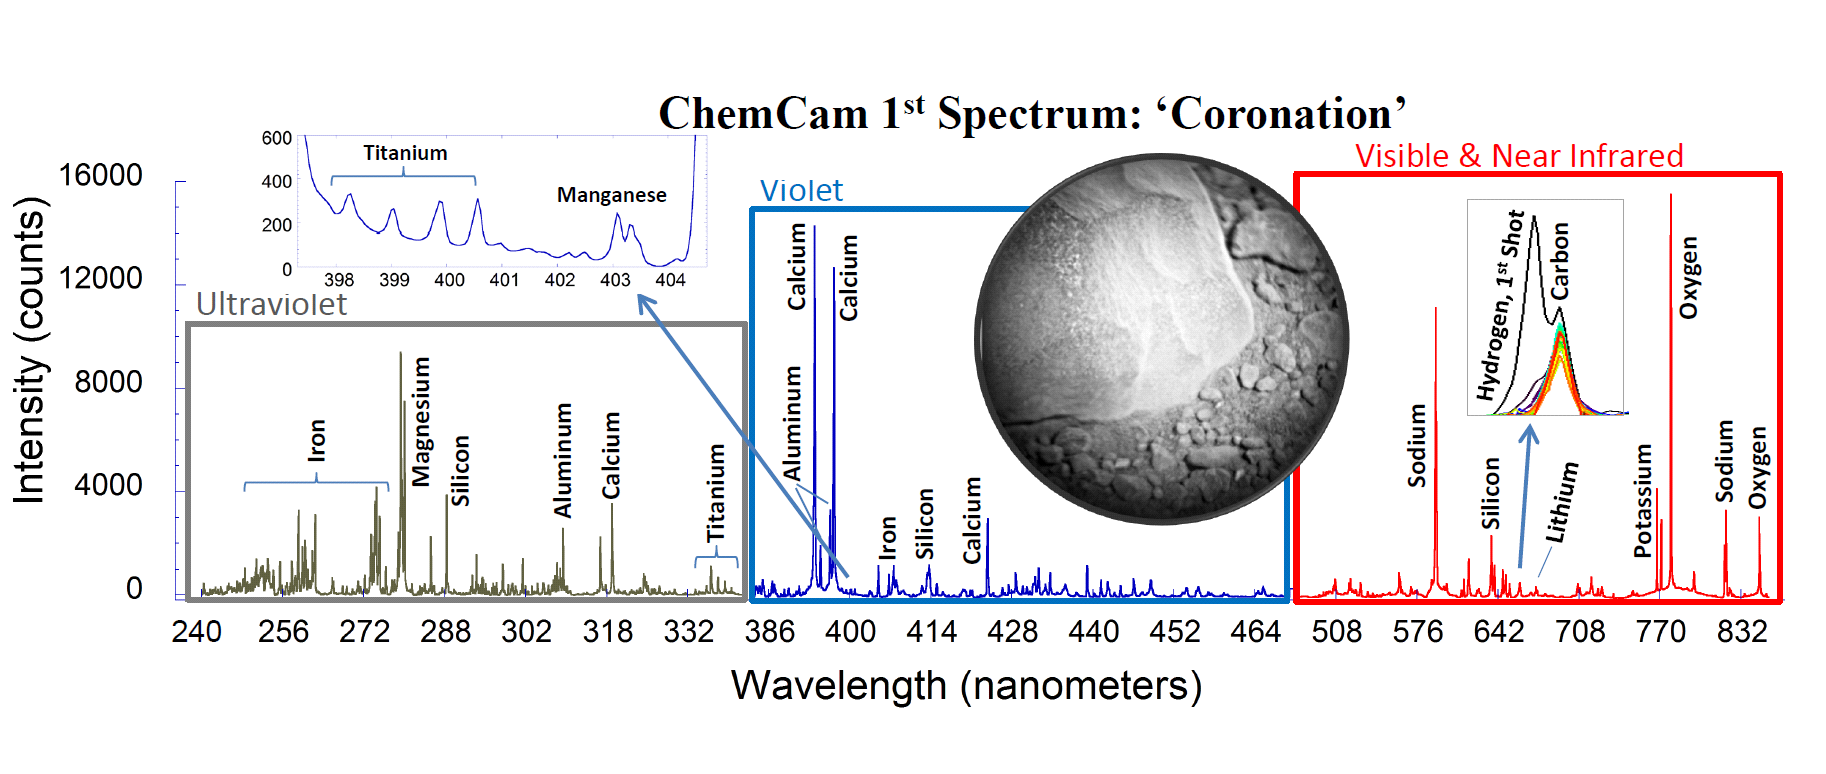

Coronation’s Chemicals

This is the first laser spectrum from the Chemistry and Camera (ChemCam) instrument on NASA’s Curiosity rover, sent back from Mars on August 19, 2012. The plot shows emission lines from different elements present in the target, a rock near the rover’s landing site dubbed “Coronation” (see inset).

ChemCam’s detectors observe light in the ultraviolet (UV), violet, visible and near-infrared ranges using three spectrometers, covering wavelengths from 240 to 850 nanometers. The light is produced when ChemCam’s laser pulse strikes a target, generating ionized gases in the form of plasma, which is then analyzed by the spectrometers and their detectors for the presence of specific elements. The detectors can collect up to 16,000 counts produced by the light in any of its 6,144 channels for each laser shot.

The plot is a composite of spectra taken over 30 laser shots at a single 0.016-inch (0.4-millimeter) diameter spot on the target. An inset on the left shows detail for the minor elements titanium and manganese in the 398-to-404-nanometer range. An inset at the right shows the hydrogen and carbon peaks. The carbon peak was from the carbon dioxide in Mars’ air. The hydrogen peak was only present on the first laser shot, indicating that the element was only on the very surface of the rock. Magnesium was also slightly enriched on the surface. The heights of the peaks do not directly indicate the relative abundances of the elements in the rock, as some emission lines are more easily excited than others.

A preliminarily analysis indicates the spectrum is consistent with basalt, a type of volcanic rock, which is known from previous missions to be abundant on Mars. Coronation is about three inches (7.6 centimeters) across, and located about 5 feet (1.5 meters) from the rover and about nine feet (2.7 meters) from ChemCam on the mast.

JPL manages the Mars Science Laboratory/Curiosity for NASA’s Science Mission Directorate in Washington. The rover was designed, developed and assembled at JPL, a division of the California Institute of Technology in Pasadena.

Credit: NASA/JPL-Caltech/LANL/CNES/IRAP